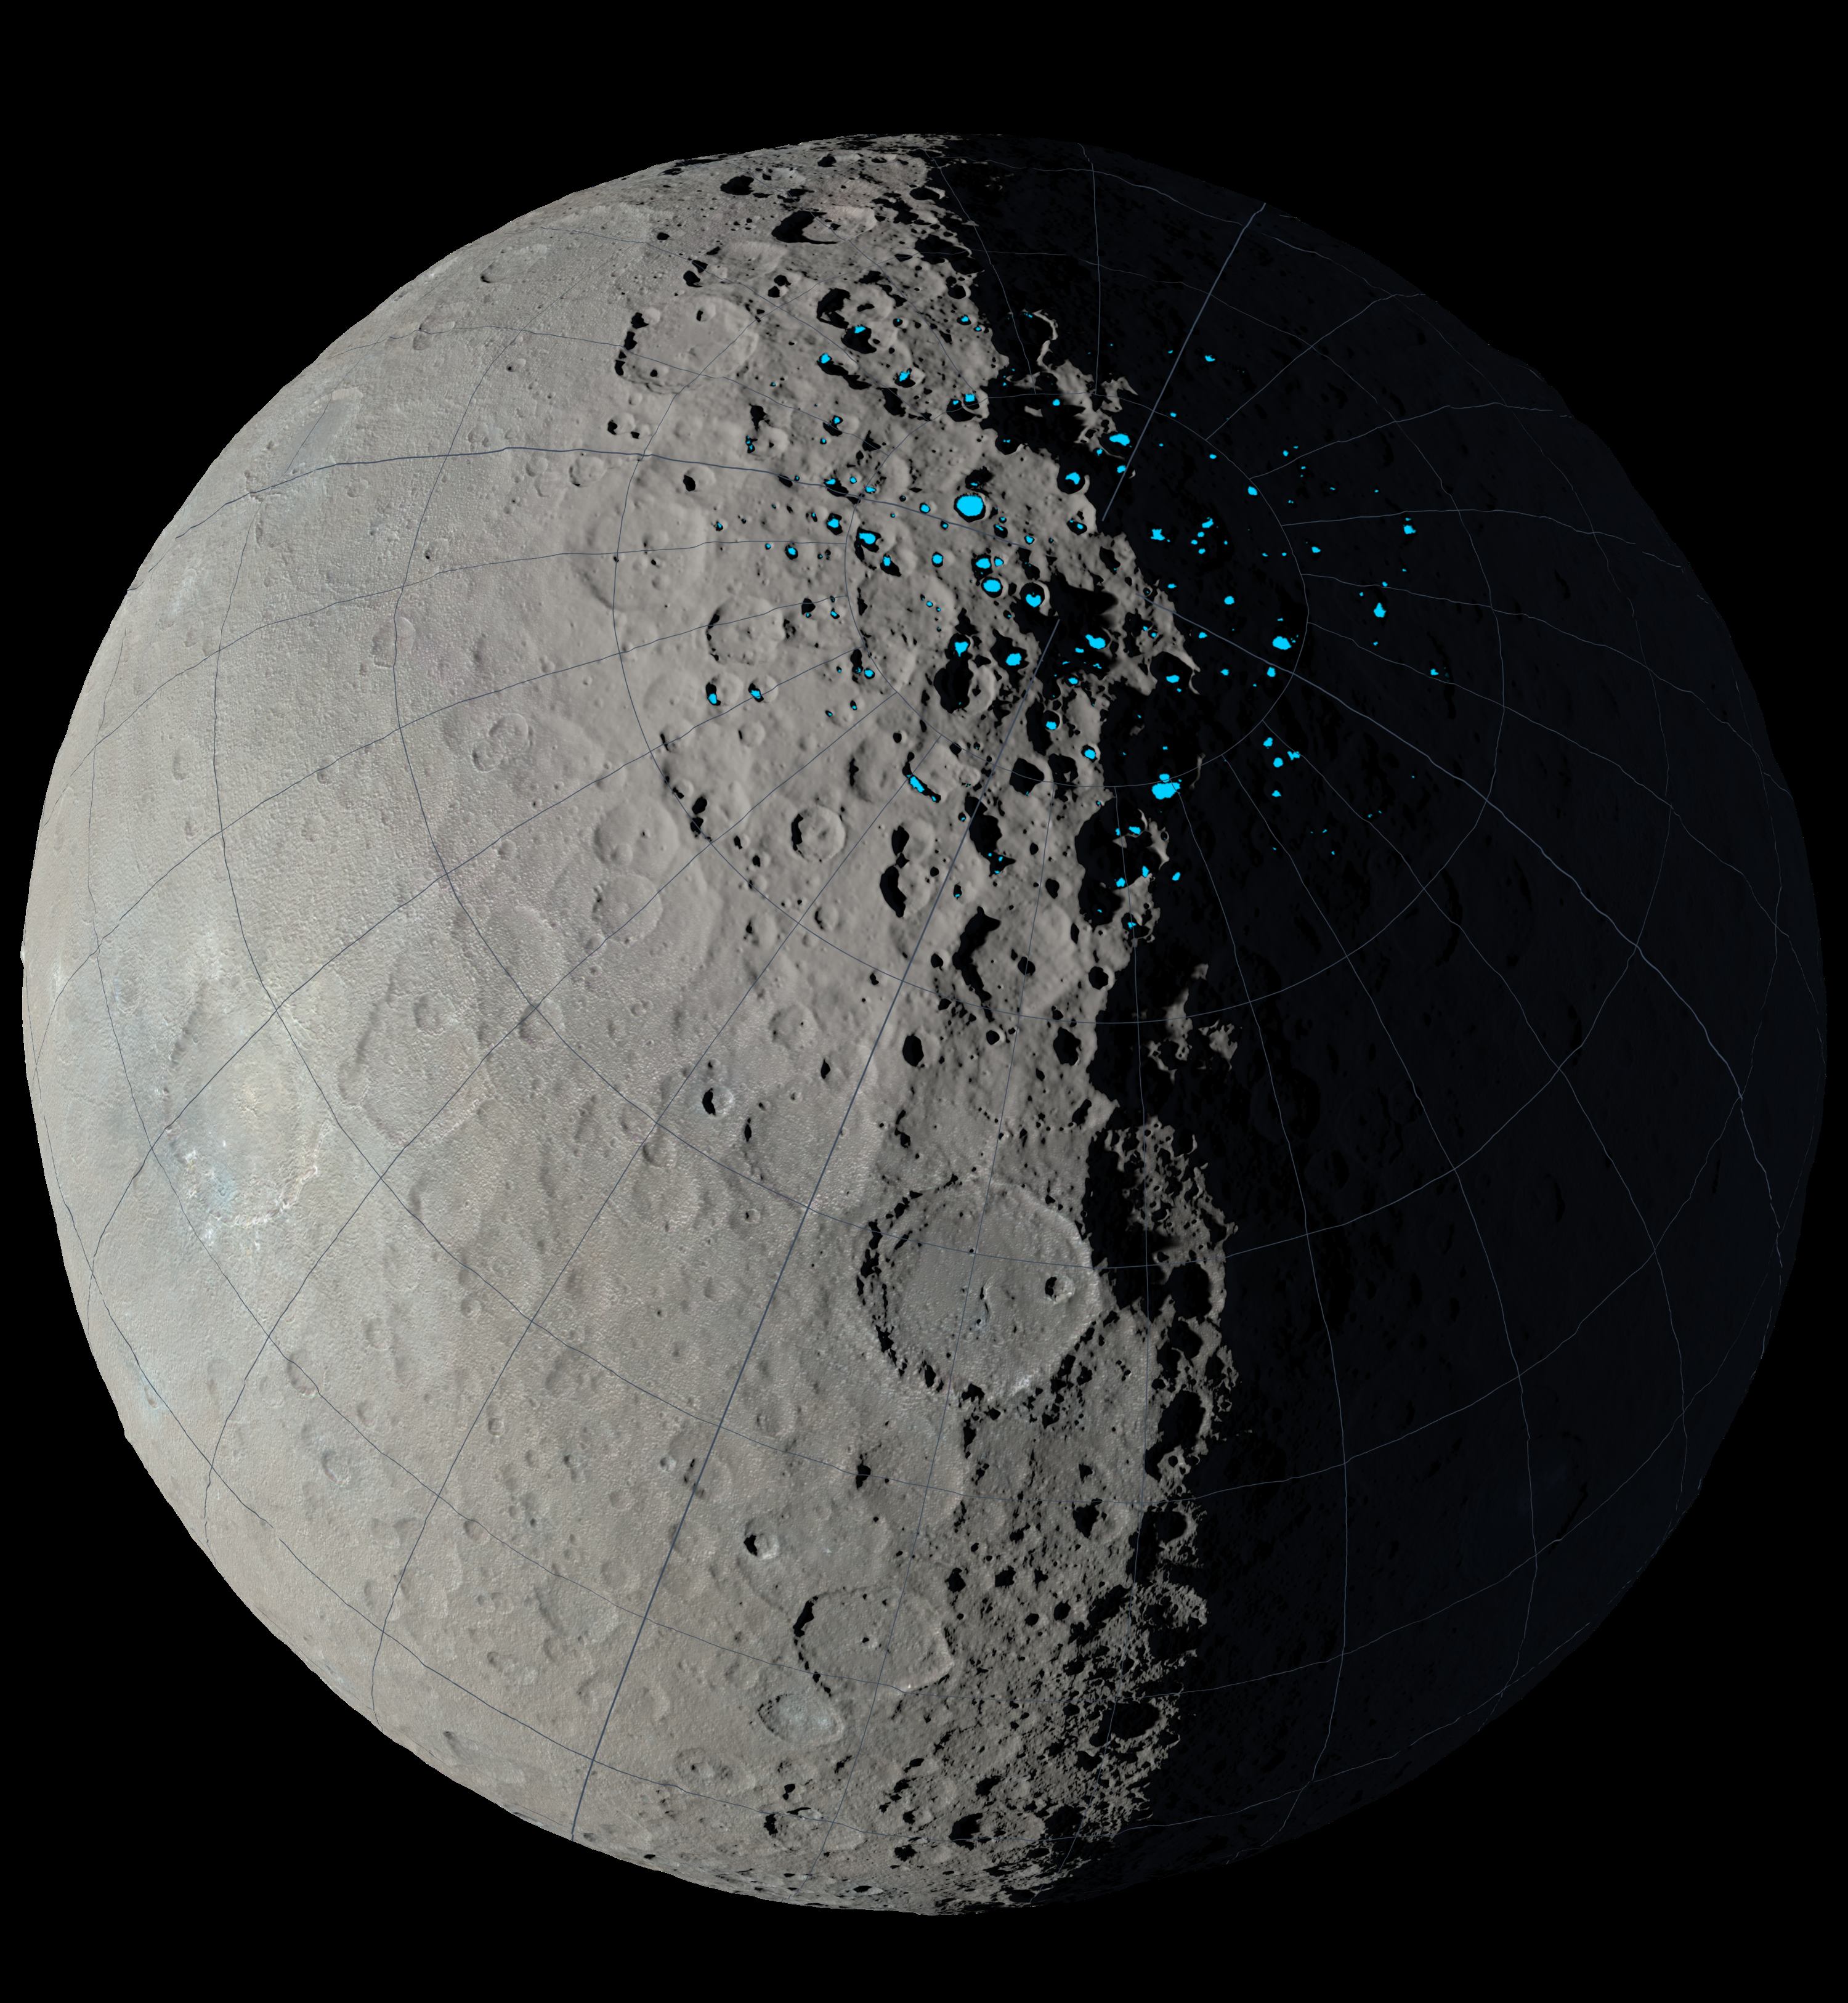

Shadowed Craters on Ceres

At the poles of Ceres, scientists have found craters that are permanently in shadow (indicated by blue markings). Such craters are called “cold traps” if they remain below about minus 240 degrees Fahrenheit (minus 151 degrees Celsius). These shadowed craters may have been collecting ice for billions of years because they are so cold.

This image was created using data from NASA’s Dawn spacecraft.

Dawn’s mission is managed by JPL for NASA’s Science Mission Directorate in Washington. Dawn is a project of the directorate’s Discovery Program, managed by NASA’s Marshall Space Flight Center in Huntsville, Alabama. UCLA is responsible for overall Dawn mission science. Orbital ATK, Inc., in Dulles, Virginia, designed and built the spacecraft. The German Aerospace Center, the Max Planck Institute for Solar System Research, the Italian Space Agency and the Italian National Astrophysical Institute are international partners on the mission team.

Credit: NASA/JPL-Caltech/UCLA/MPS/DLR/IDA/GSFC-SVS